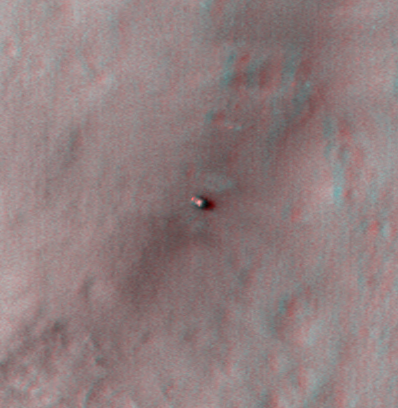

Curiosity at Bradbury Landing Site in 3-D

This 3D, or stereo anaglyph, view shows NASA’s Mars rover Curiosity where it landed on Mars within Gale Crater, at a site now called Bradbury Landing. The view was produced from images taken by the High Resolution Imaging Science Experiment (HiRISE) on NASA’s Mars Reconnaissance Orbiter as the satellite flew overhead after landing.

Viewing in 3D requires the traditional red-blue glasses, with red going over the left eye.

The image pairs have large stereo-convergence angles, which means that height differences in the terrain appear exaggerated; for example, the slopes look about ten times steeper than they really are. This exaggeration is useful over very flat terrain such as landing sites.

The full image set for these observations can be seen at: http://uahirise.org/releases/msl-3d.php.

HiRISE is one of six instruments on NASA’s Mars Reconnaissance Orbiter. The University of Arizona, Tucson, operates the orbiter’s HiRISE camera, which was built by Ball Aerospace & Technologies Corp., Boulder, Colo. NASA’s Jet Propulsion Laboratory, a division of the California Institute of Technology in Pasadena, manages the Mars Reconnaissance Orbiter Project for NASA’s Science Mission Directorate, Washington. Lockheed Martin Space Systems, Denver, built the spacecraft.

Credit: NASA/JPL-Caltech/Univ. of Arizona